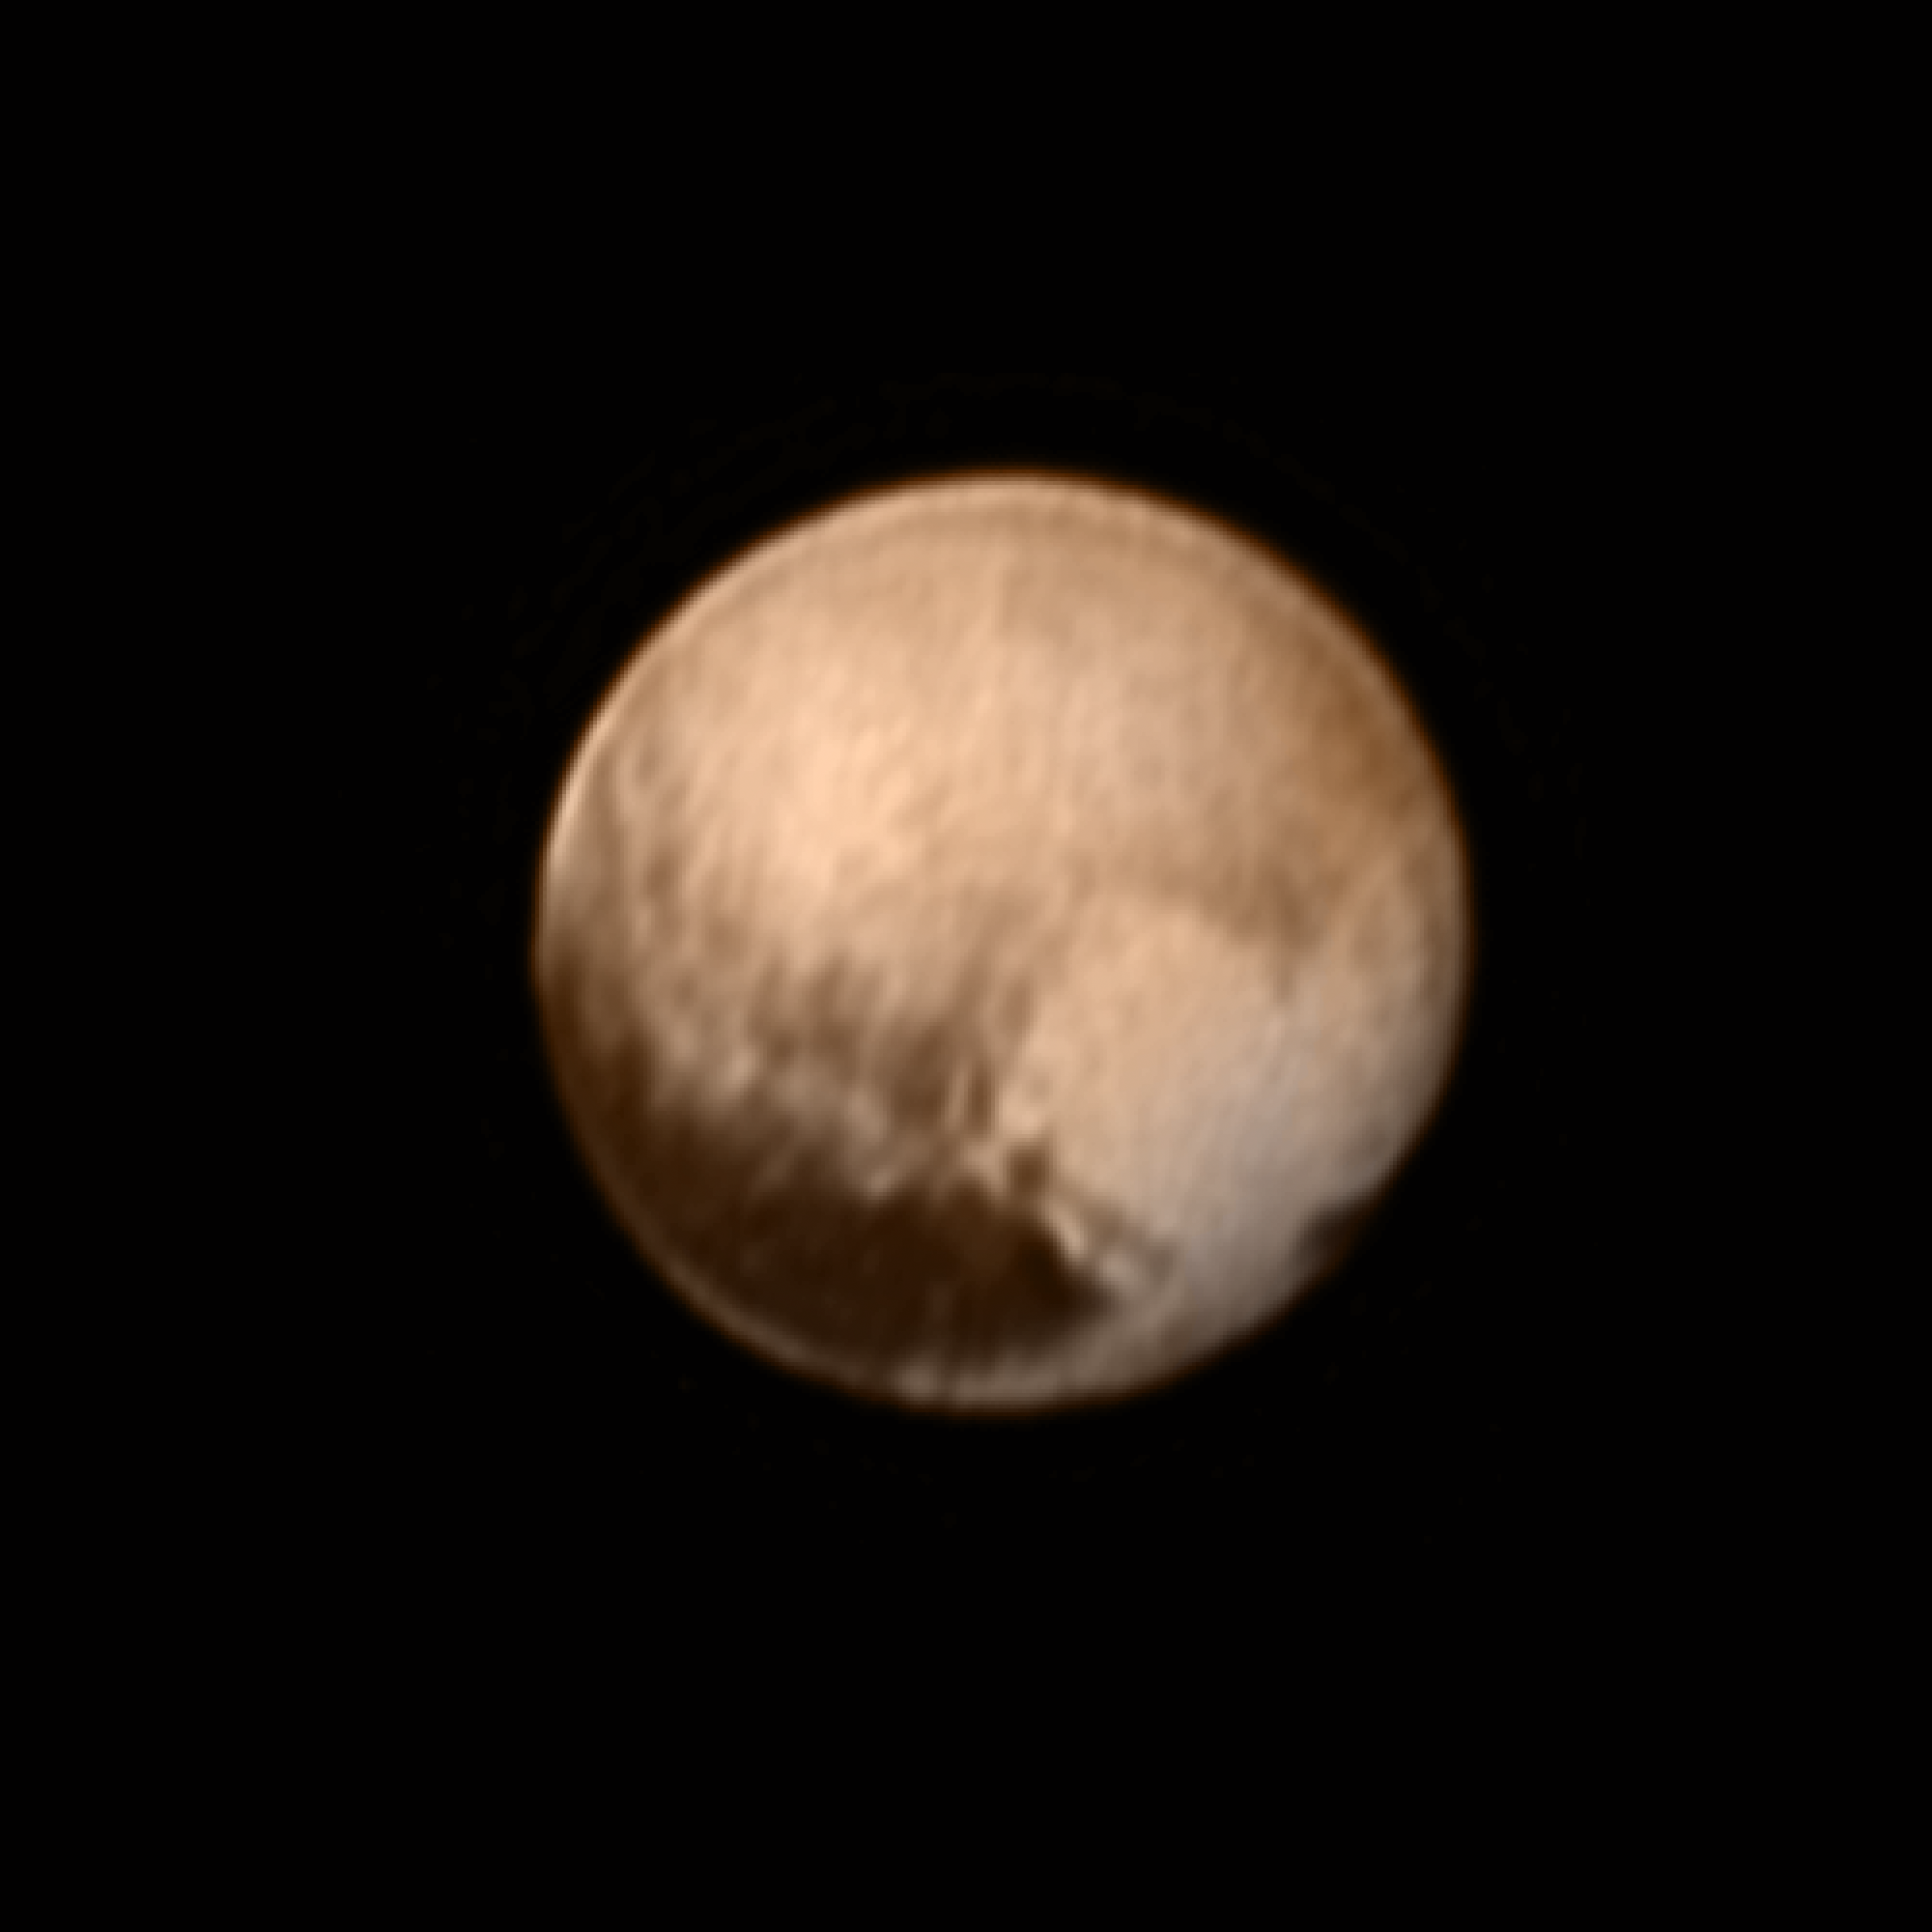

A Heart on Pluto

In the early morning hours of July 8, 2015, mission scientists received this new view of Pluto — the most detailed yet returned by the Long Range Reconnaissance Imager (LORRI) aboard New Horizons. The image was taken on July 7, when the NASA spacecraft was just under 5 million miles (8 million kilometers) from Pluto, and is the first to be received since the July 4 anomaly that sent the spacecraft into safe mode.

This view is centered roughly on the area that will be seen close-up during New Horizons’ July 14 closest approach. This side of Pluto is dominated by three broad regions of varying brightness. Most prominent are an elongated dark feature at the equator, informally known as “the whale,” and a large heart-shaped bright area measuring some 1,200 miles (2,000 kilometers) across on the right. Above those features is a polar region that is intermediate in brightness.

The Johns Hopkins University Applied Physics Laboratory in Laurel, Maryland, designed, built, and operates the New Horizons spacecraft, and manages the mission for NASA’s Science Mission Directorate. The Southwest Research Institute, based in San Antonio, leads the science team, payload operations and encounter science planning. New Horizons is part of the New Frontiers Program managed by NASA’s Marshall Space Flight Center in Huntsville, Alabama.

Credit: NASA/Johns Hopkins University Applied Physics Laboratory/Southwest Research Institute